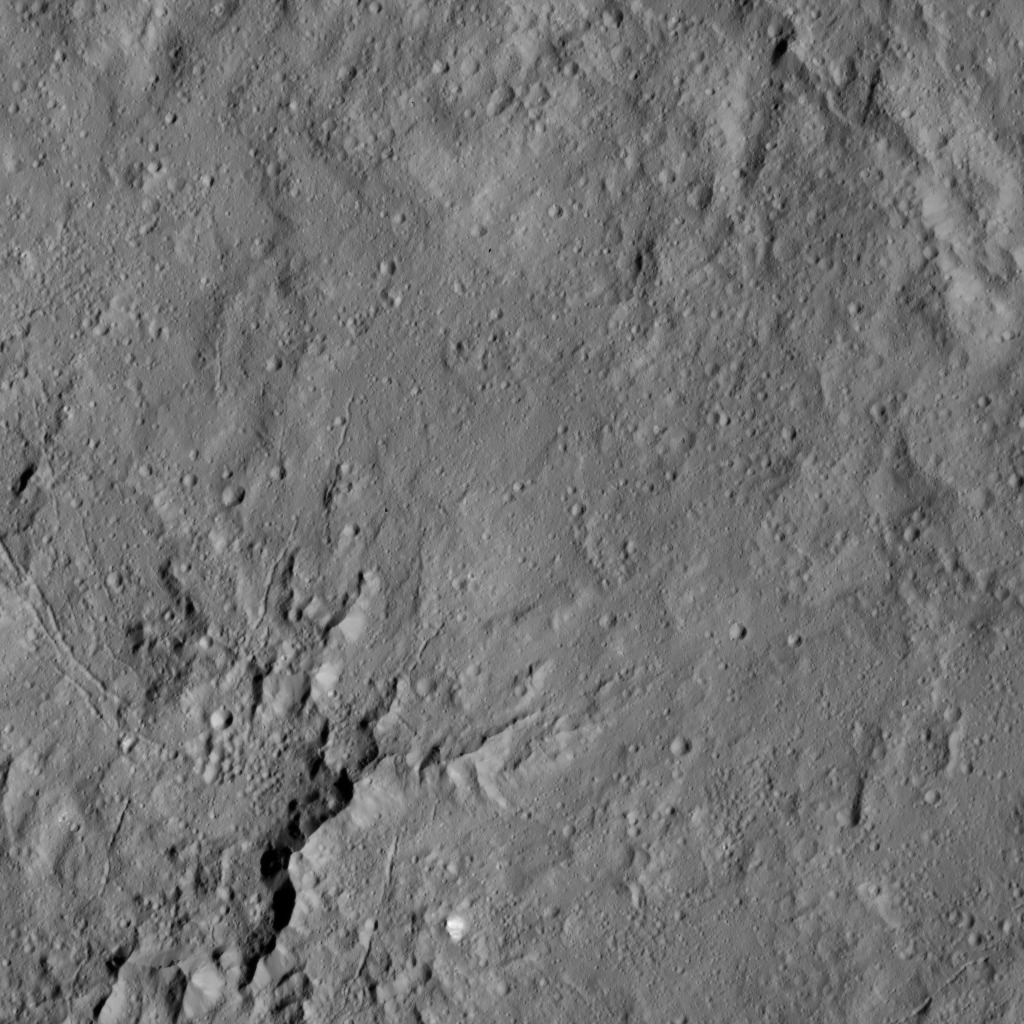

Dawn LAMO Image 149

This view shows peaks in the center of Dantu Crater (78 miles, 125 kilometers) on Ceres. Dantu is named for a Ghanan god associated with the planting of corn.

NASA’s Dawn spacecraft took this image on June 3, 2016, from its low-altitude mapping orbit, at a distance of about 240 miles (385 kilometers) above the surface. The image resolution is 120 feet (35 meters) per pixel.

Dawn’s mission is managed by JPL for NASA’s Science Mission Directorate in Washington. Dawn is a project of the directorate’s Discovery Program, managed by NASA’s Marshall Space Flight Center in Huntsville, Alabama. UCLA is responsible for overall Dawn mission science. Orbital ATK, Inc., in Dulles, Virginia, designed and built the spacecraft. The German Aerospace Center, the Max Planck Institute for Solar System Research, the Italian Space Agency and the Italian National Astrophysical Institute are international partners on the mission team.

Credit: NASA/JPL-Caltech/UCLA/MPS/DLR/IDA